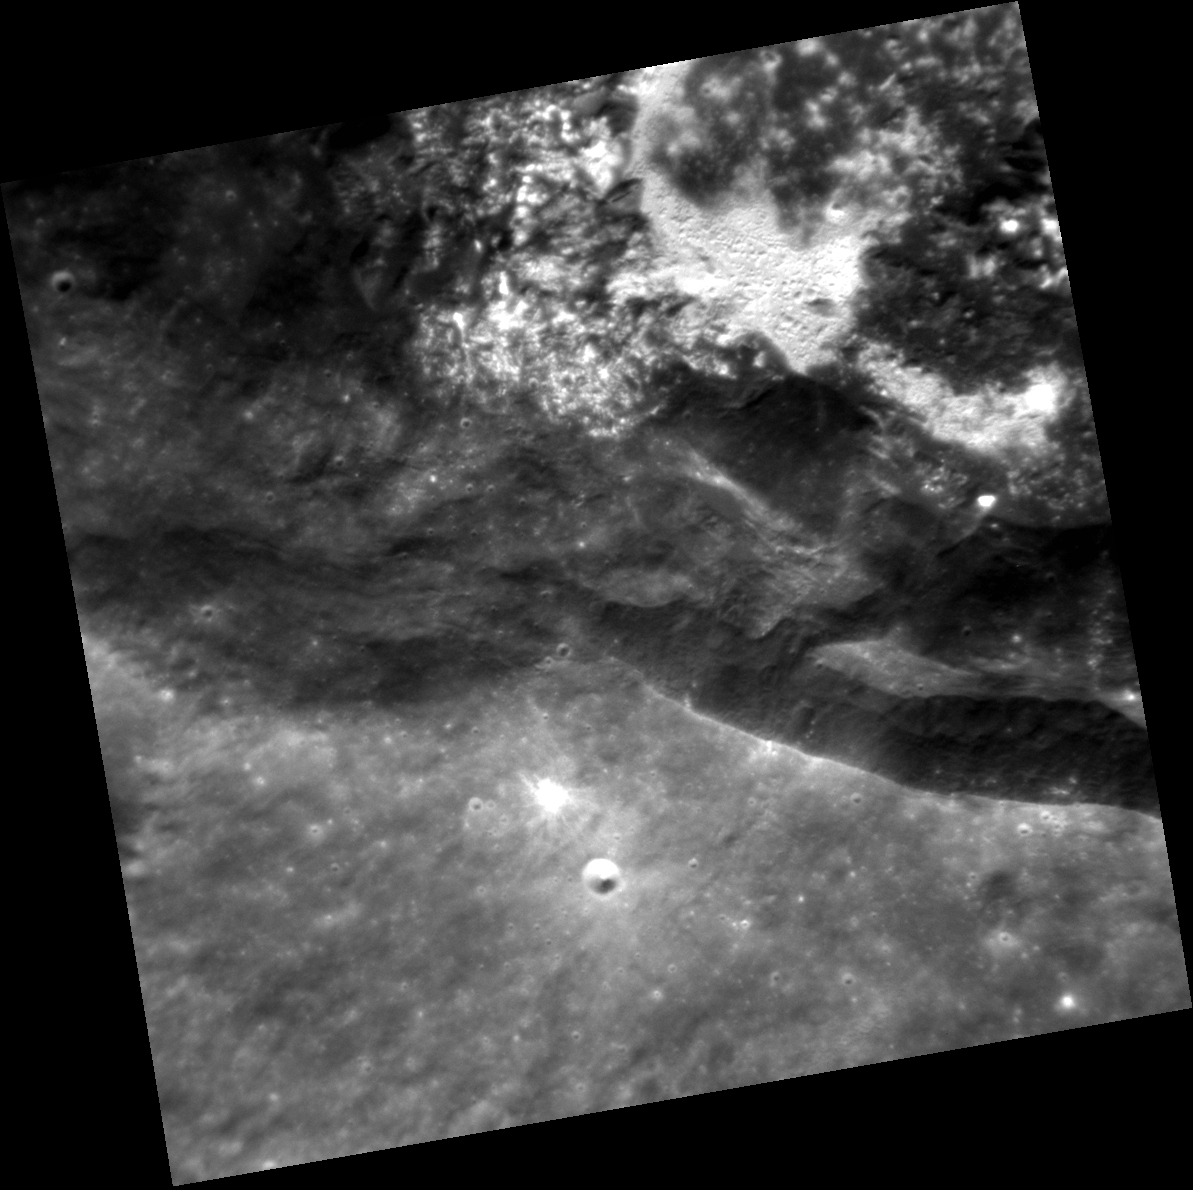

Hollows in Balanchine Crater

One of our highest resolution views yet inside the beautiful Balanchine crater reveals the bright hollows that cover portions of the crater. (See also this lower resolution view taken in 2011, before Balanchine crater was named.) The hollows appear to reside not just on the floor, but on portions of the slumped crater walls as well.

This image was acquired as a targeted set of stereo images. Targeted stereo observations are acquired at resolutions much higher than that of the 200-meter/pixel stereo base map. These targets acquired with the NAC enable the detailed topography of Mercury’s surface to be determined for a local area of interest.

Date acquired: April 18, 2014
Image Mission Elapsed Time (MET): 40112892
Image ID: 6145582
Instrument: Narrow Angle Camera (NAC) of the Mercury Dual Imaging System (MDIS)
Center Latitude: 38.18°
Center Longitude: 175.1° E
Resolution: 27 meters/pixel
Scale: This image is approximately 28 km (17 miles) across
Incidence Angle: 39.9°
Emission Angle: 7.9°
Phase Angle: 41.1°

The MESSENGER spacecraft is the first ever to orbit the planet Mercury, and the spacecraft’s seven scientific instruments and radio science investigation are unraveling the history and evolution of the Solar System’s innermost planet. MESSENGER acquired over 150,000 images and extensive other data sets. MESSENGER is capable of continuing orbital operations until early 2015.

For information regarding the use of images, see the MESSENGER image use policy.

Credit: NASA/Johns Hopkins University Applied Physics Laboratory/Carnegie Institution of Washington